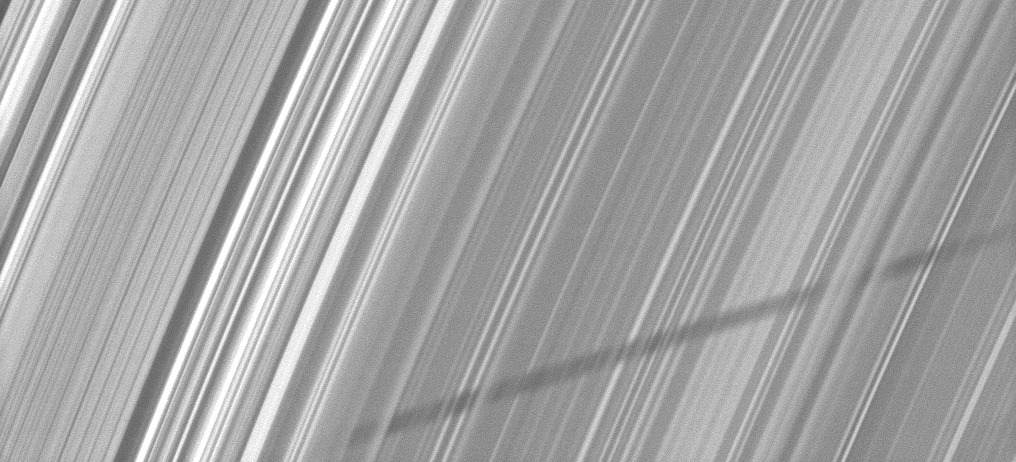

Woven Shadow

Part of the shadow of Saturn’s moon Epimetheus appears as if it has been woven through the planet’s rings in this Cassini image taken about a month and a half before the planet’s August 2009 equinox.

Epimetheus itself is not shown, but the moon casts a shadow whose appearance varies based on the density of particles across the rings. See PIA11659 and PIA11660 to learn more.

The novel illumination geometry that accompanies equinox lowers the sun’s angle to the ringplane, significantly darkens the rings, and causes out-of-plane structures to look anomalously bright and cast shadows across the rings. These scenes are possible only during the few months before and after Saturn’s equinox, which occurs only once in about 15 Earth years. Before and after equinox, Cassini’s cameras have spotted not only the predictable shadows of some of Saturn’s moons (see PIA11657), but also the shadows of newly revealed vertical structures in the rings themselves (see PIA11665).

This view looks toward the northern, unilluminated side of the rings from about 45 degrees above the ringplane.

The image was taken in visible light with the Cassini spacecraft narrow-angle camera on June 26, 2009. The view was obtained at a distance of approximately 943,000 kilometers (586,000 miles) from Saturn. Image scale is 5 kilometers (3 miles) per pixel.

The Cassini-Huygens mission is a cooperative project of NASA, the European Space Agency and the Italian Space Agency. The Jet Propulsion Laboratory, a division of the California Institute of Technology in Pasadena, manages the mission for NASA’s Science Mission Directorate, Washington, D.C. The Cassini orbiter and its two onboard cameras were designed, developed and assembled at JPL. The imaging operations center is based at the Space Science Institute in Boulder, Colo.

Credit: NASA/JPL/Space Science Institute